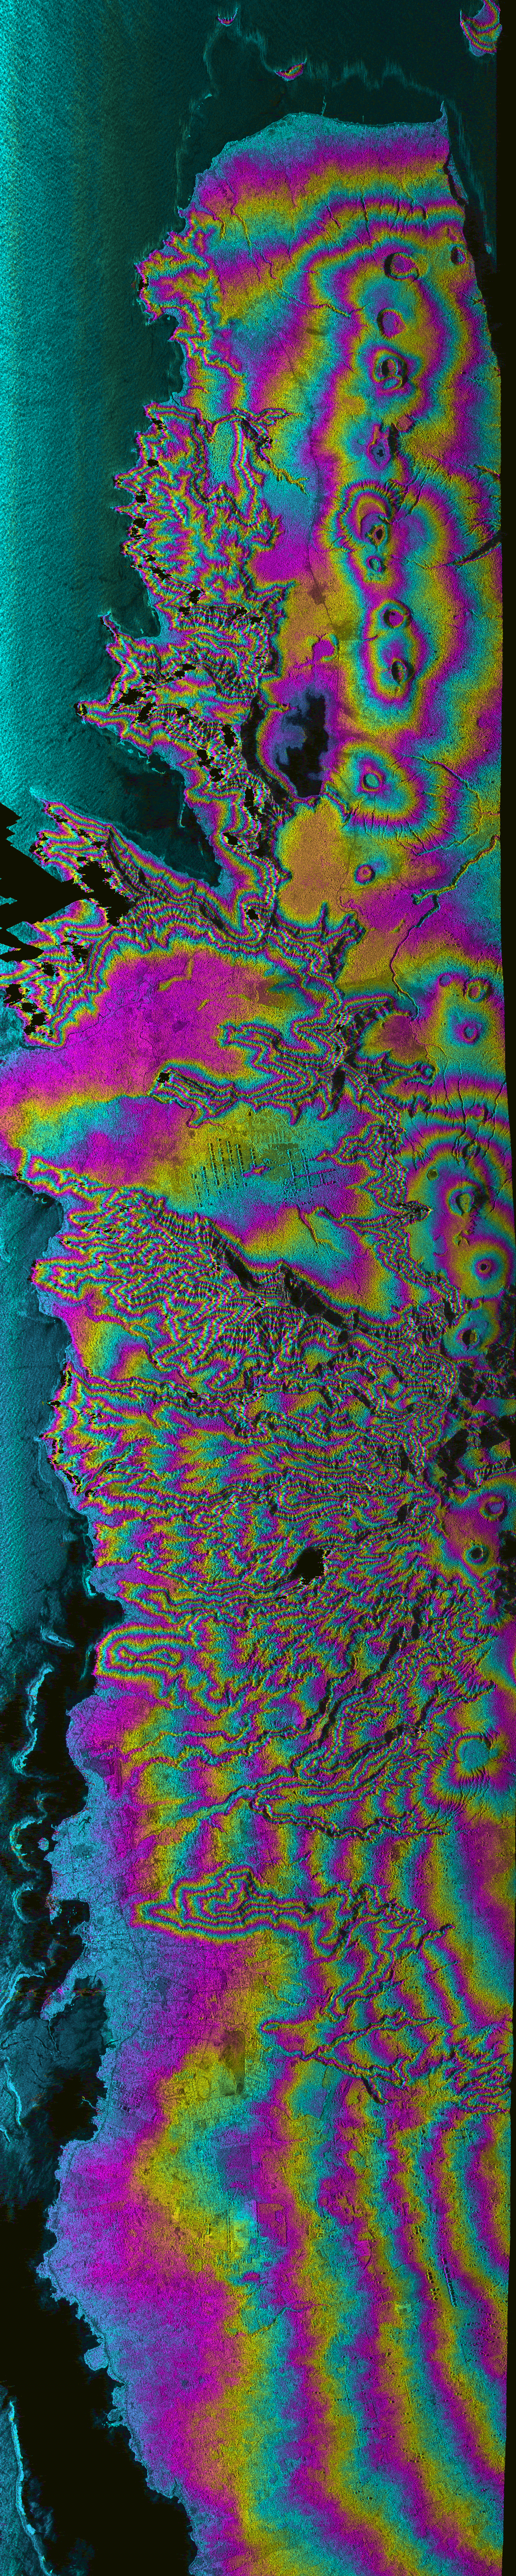

Upolu Island, Western Samoa

Island nations in the South Pacific Ocean experience natural disasters associated with typhoons, and with their proximity to the Pacific Ocean’s “Ring of Fire.” This radar image shows most of the northern coast of the island of Upolu in the nation of Western Samoa. Disaster managers use digital elevation models (DEMs) generated from radar data to assist in research toward disaster mitigation and management. Geologists also use DEM data of volcanic features, such as the line of circular craters in this image, to study eruption rates and volumes, and volcanic landform evolution. The capital of Western Samoa, Apia, is in the lower left of the image.

Angular black areas in the image are areas where steep topography causes holes in the data; these holes can be filled in by collecting data at other look directions. Color represents topography and intensity represents across-section of the radar backscatter. Since rough areas return more of the incident signal, they appear brighter on the image than relatively smooth areas, such as the ocean surface, along the left side of the image.

This image was acquired by the AIRborne Synthetic Aperture (AIRSAR) radar instrument aboard a DC-8 aircraft operated out of NASA’s Dryden Flight Research Center. AIRSAR collects fully polarimetric data at three wavelengths; C-band (0.057 meter), L-band (0.25 meter) and P-band (0.68 meter). AIRSAR also collects cross-track and along track interferometric data that results in topographic measurements and motion detection, respectively.

This image was collected during the Pacific Rim mission, a three-month mission from July to October 2000 that collected data at over 200 sites in eighteen countries and territories around the Pacific Rim. AIRSAR is managed by NASA’s Jet Propulsion Laboratory, Pasadena, CA, for NASA’s Earth Science Enterprise,Washington, D.C.

Size: 10 km (6.2 miles) x 63 km (37.3 miles)
Location: 14.16 deg. North lat., 171.75 deg. West
Orientation: North towards the left side of image
Date Acquired: August 10, 2000

Credit: NASA/JPL